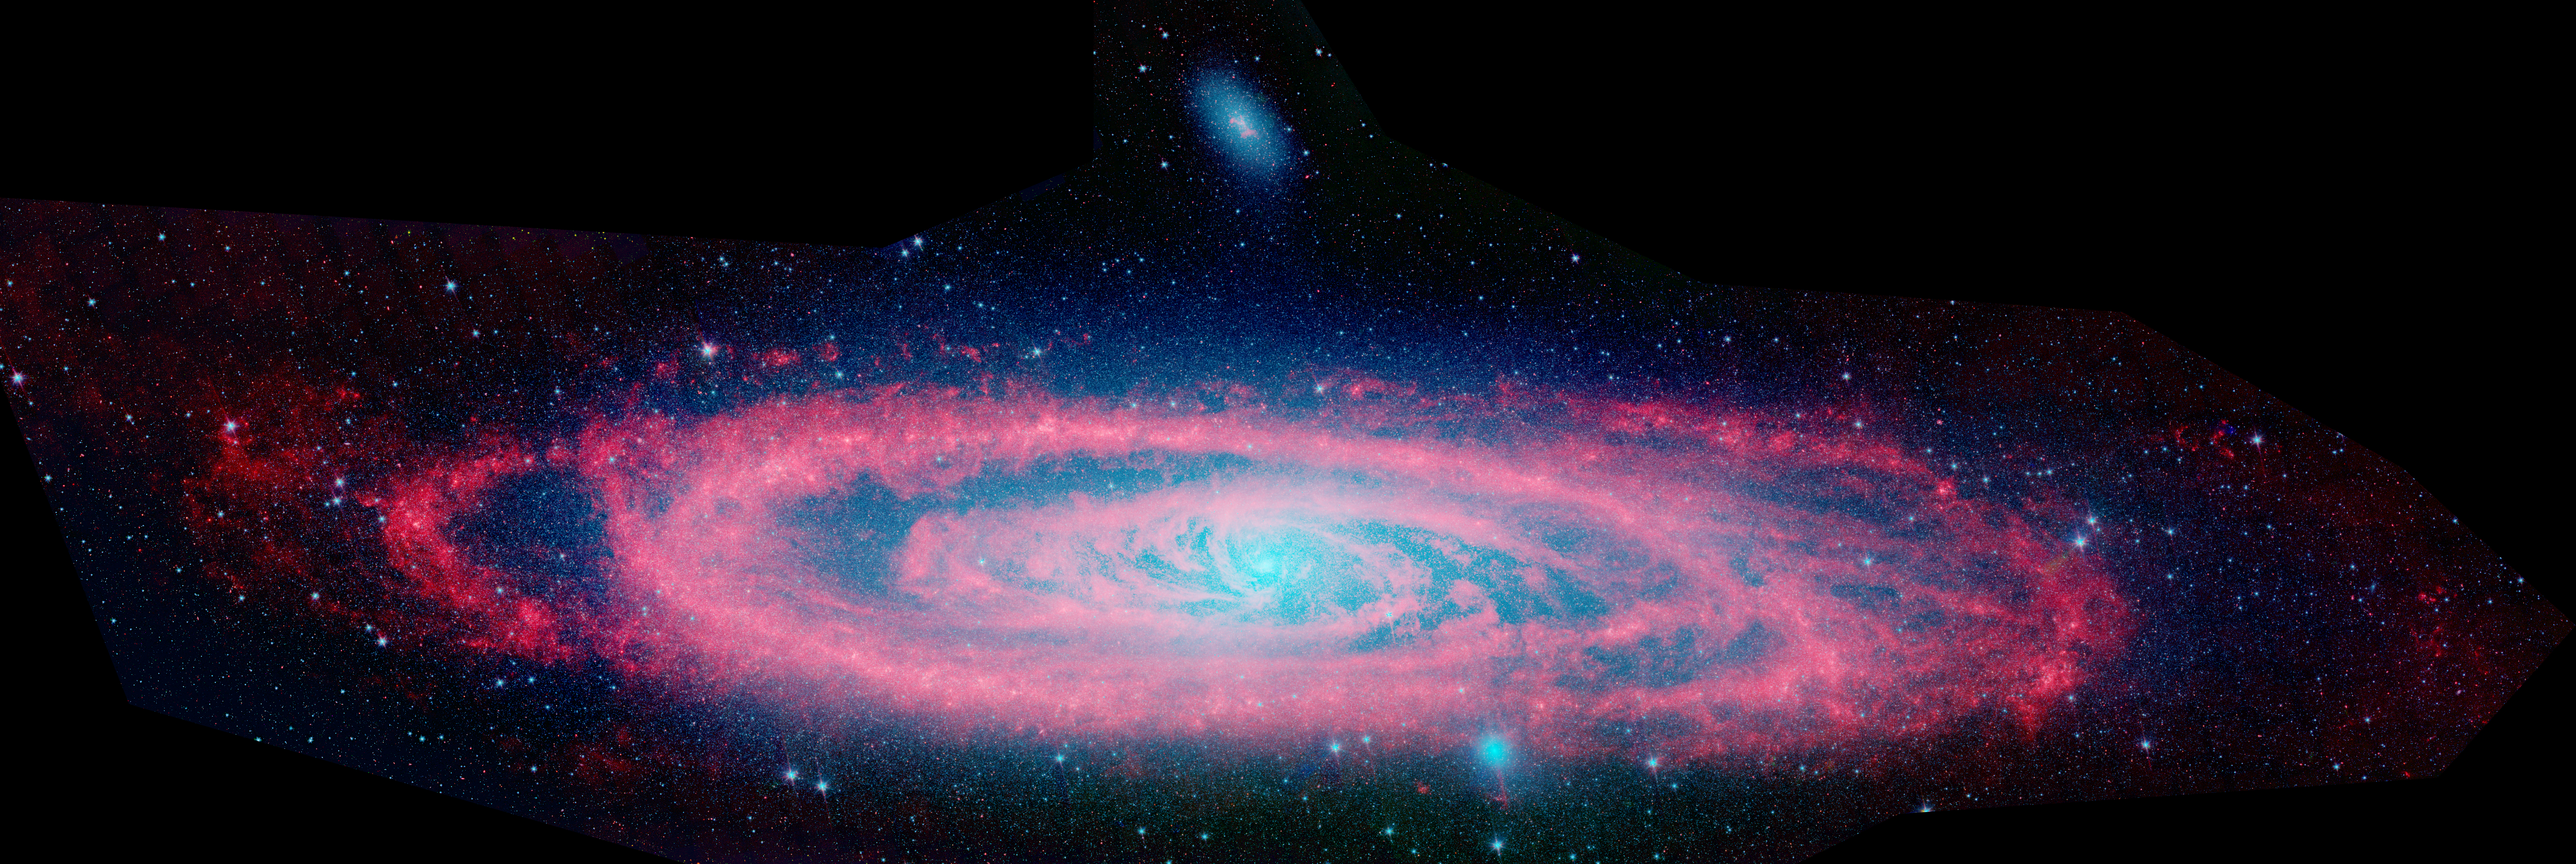

Andromeda

This infrared composite image from NASA's Spitzer Space Telescope shows the Andromeda galaxy, a neighbor to our Milky Way galaxy. The image highlights the contrast between the galaxy's choppy waves of dust (red) and smooth sea of older stars (blue).

The Spitzer view also shows Andromeda's dust lanes twisting all the way into the center of the galaxy, a region that is crammed full of stars. In visible-light pictures, this central region tends to be dominated by starlight.

Astronomers used these new images to measure the total infrared brightness of Andromeda. Because the amount of infrared light given off by stars depends on their masses, the brightness measurements provided a novel method for "weighing" the Andromeda galaxy. According to this method, the mass of the stars in Andromeda is about110 billion times that of the sun, which is in agreement with past calculations. This means the galaxy contains about one trillion stars (because most stars are actually less massive than the sun). For comparison, the Milky Way is estimated to hold about 400 billion stars.

A small, companion galaxy called NGC 205 is visible above Andromeda. Another companion galaxy called M32 can also been seen below the galaxy.

The Andromeda galaxy, also known affectionately by astronomers as Messier 31, is located 2.5 million light-years away in the constellation Andromeda. It is the closest major galaxy to the Milky Way, making it the ideal specimen for carefully examining the nature of galaxies. On a clear, dark night, the galaxy can be spotted with the naked eye as a fuzzy blob.

Andromeda's entire disk spans about 260,000 light-years, which means that a light beam would take 260,000 years to travel from one end of the galaxy to the other. By comparison, the Milky Way is about 100,000 light-years across. When viewed from Earth, Andromeda occupies a portion of the sky equivalent to seven full moons.

Because this galaxy is so large, the infrared images had to be stitched together out

Credit: NASA/JPL-Caltech/P. Barmby (Harvard-Smithsonian CfA)